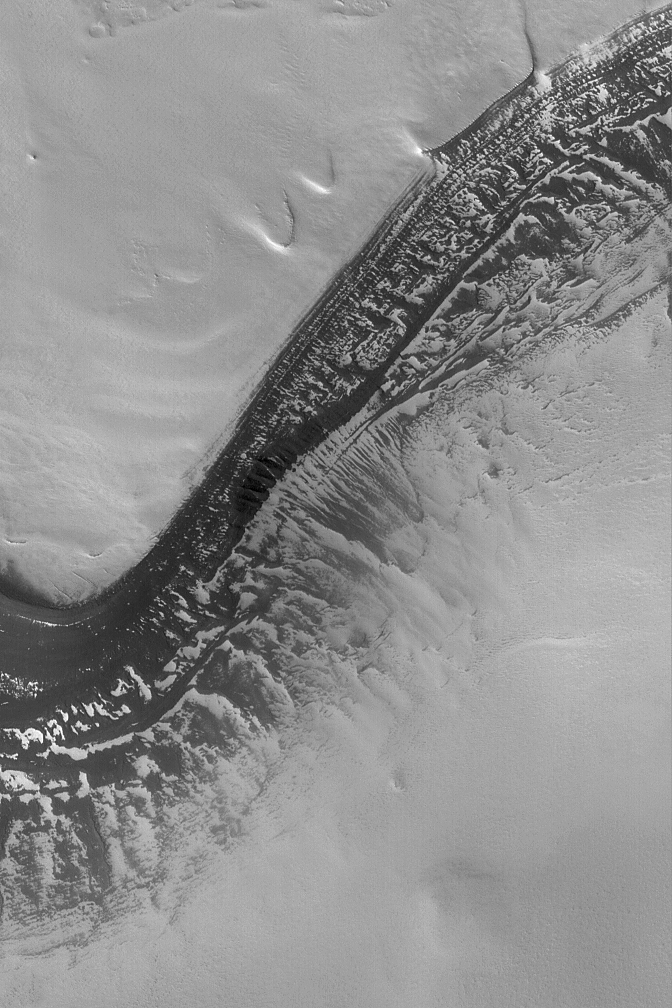

Frosty Polar Slope

11 August 2004
Acquired just last week on 3 August 2004, this Mars Global Surveyor (MGS) Mars Orbiter Camera (MOC) image shows a dark, layered scarp in the martian north polar region. All of the light-toned surfaces in this image are covered by frost left over from the previous winter. On the scarp, about half of the surfaces once covered by frost are now exposed (as the frost has sublimed away), leaving a large number of bright patches. These patches of frost enhance the appearance of layering on the slopes. This image is located near 81.8°N, 84.4°W. The image covers an area 3 km (1.9 mi) wide, and is illuminated by sunlight from the lower left.

Credit: NASA/JPL/Malin Space Science Systems